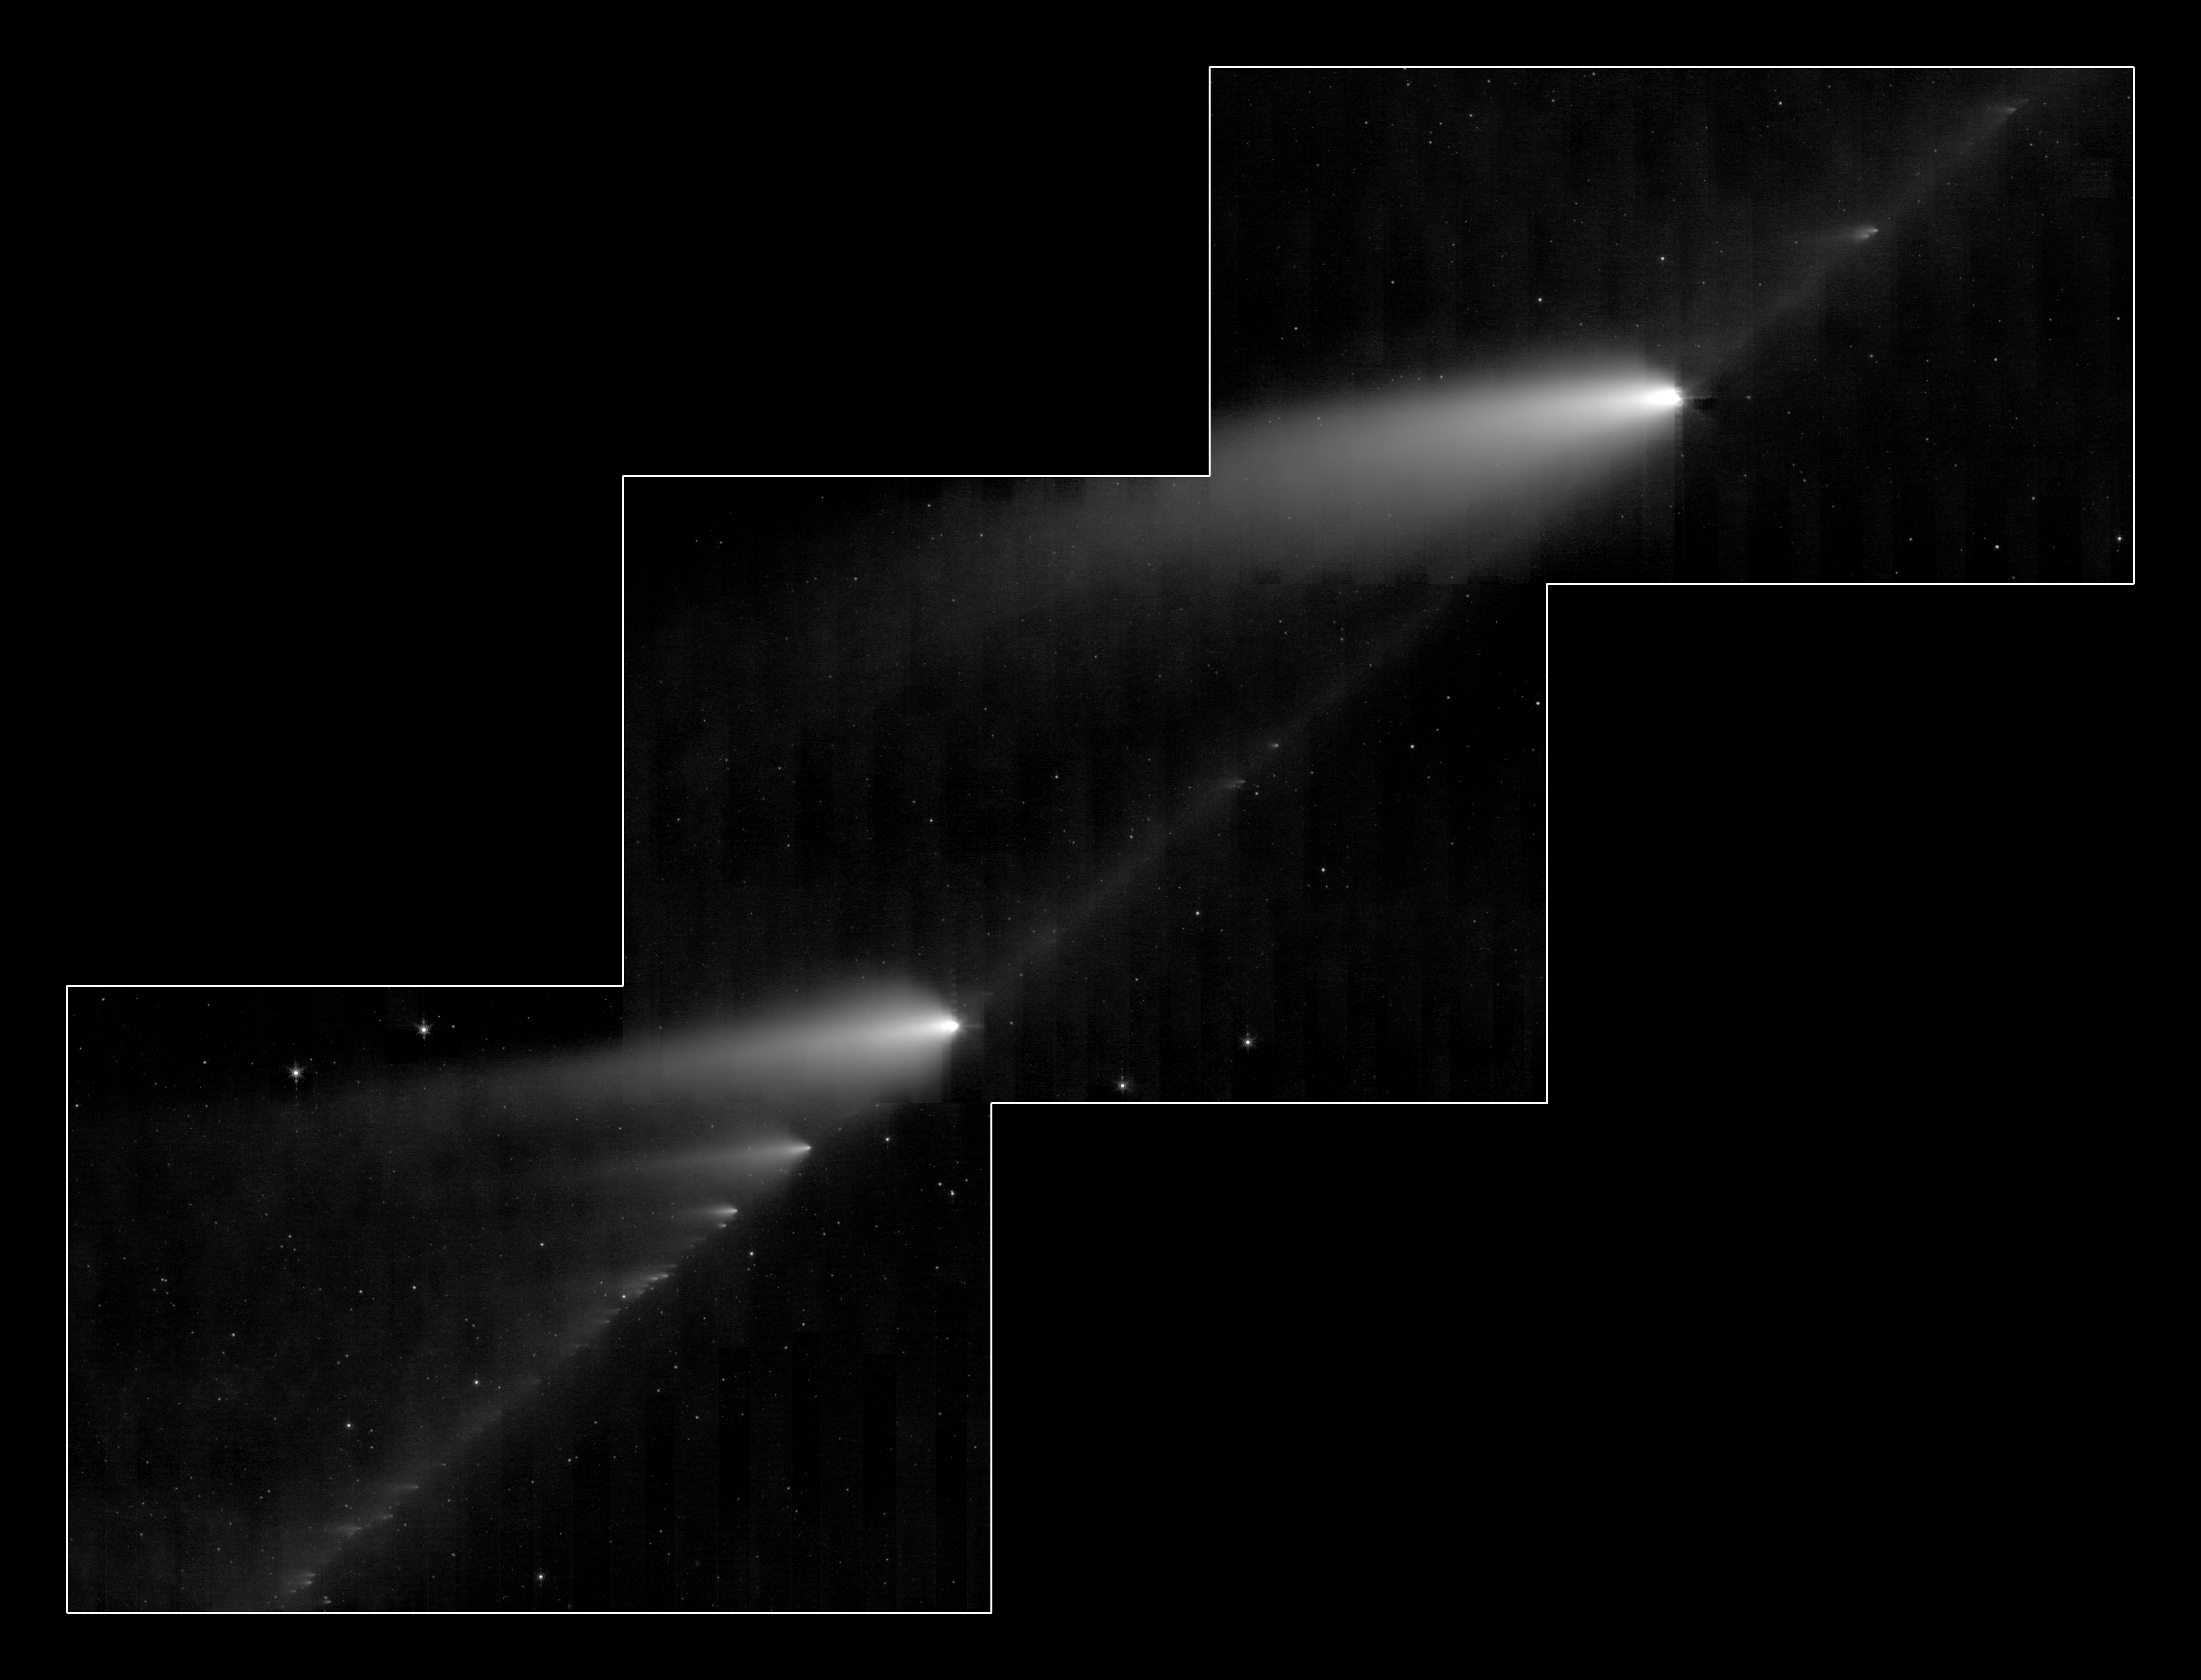

Comet 73P/Schwassman-Wachmann 3

This infrared image from NASA's Spitzer Space Telescope shows the broken Comet 73P/Schwassman-Wachmann 3 skimming along a trail of debris left during its multiple trips around the sun. The flame-like objects are the comet's fragments and their tails, while the dusty comet trail is the line bridging the fragments.

Comet 73P /Schwassman-Wachmann 3 began to splinter apart in 1995 during one of its voyages around the sweltering sun. Since then, the comet has continued to disintegrate into dozens of fragments, at least 36 of which can be seen here. Astronomers believe the icy comet cracked due the thermal stress from the sun.

The Spitzer image provides the best look yet at the trail of debris left in the comet's wake after its 1995 breakup. The observatory's infrared eyes were able to see the dusty comet bits and pieces, which are warmed by sunlight and glow at infrared wavelengths. This comet debris ranges in size from pebbles to large boulders. When Earth passes near this rocky trail every year, the comet rubble burns up in our atmosphere, lighting up the sky in meteor showers. In 2022, Earth is expected to cross close to the comet's trail, producing a noticeable meteor shower.

Astronomers are studying the Spitzer image for clues to the comet's composition and how it fell apart. Like NASA's Deep Impact experiment, in which a probe smashed into comet Tempel 1, the cracked Comet 73P/Schwassman-Wachmann 3 provides a perfect laboratory for studying the pristine interior of a comet.

This image was taken from May 4 to May 6 by Spitzer's Multiband Imaging Photometer, using its 24-micron wavelength channel.

Credit: NASA/JPL-Caltech/W. Reach (SSC/Caltech)